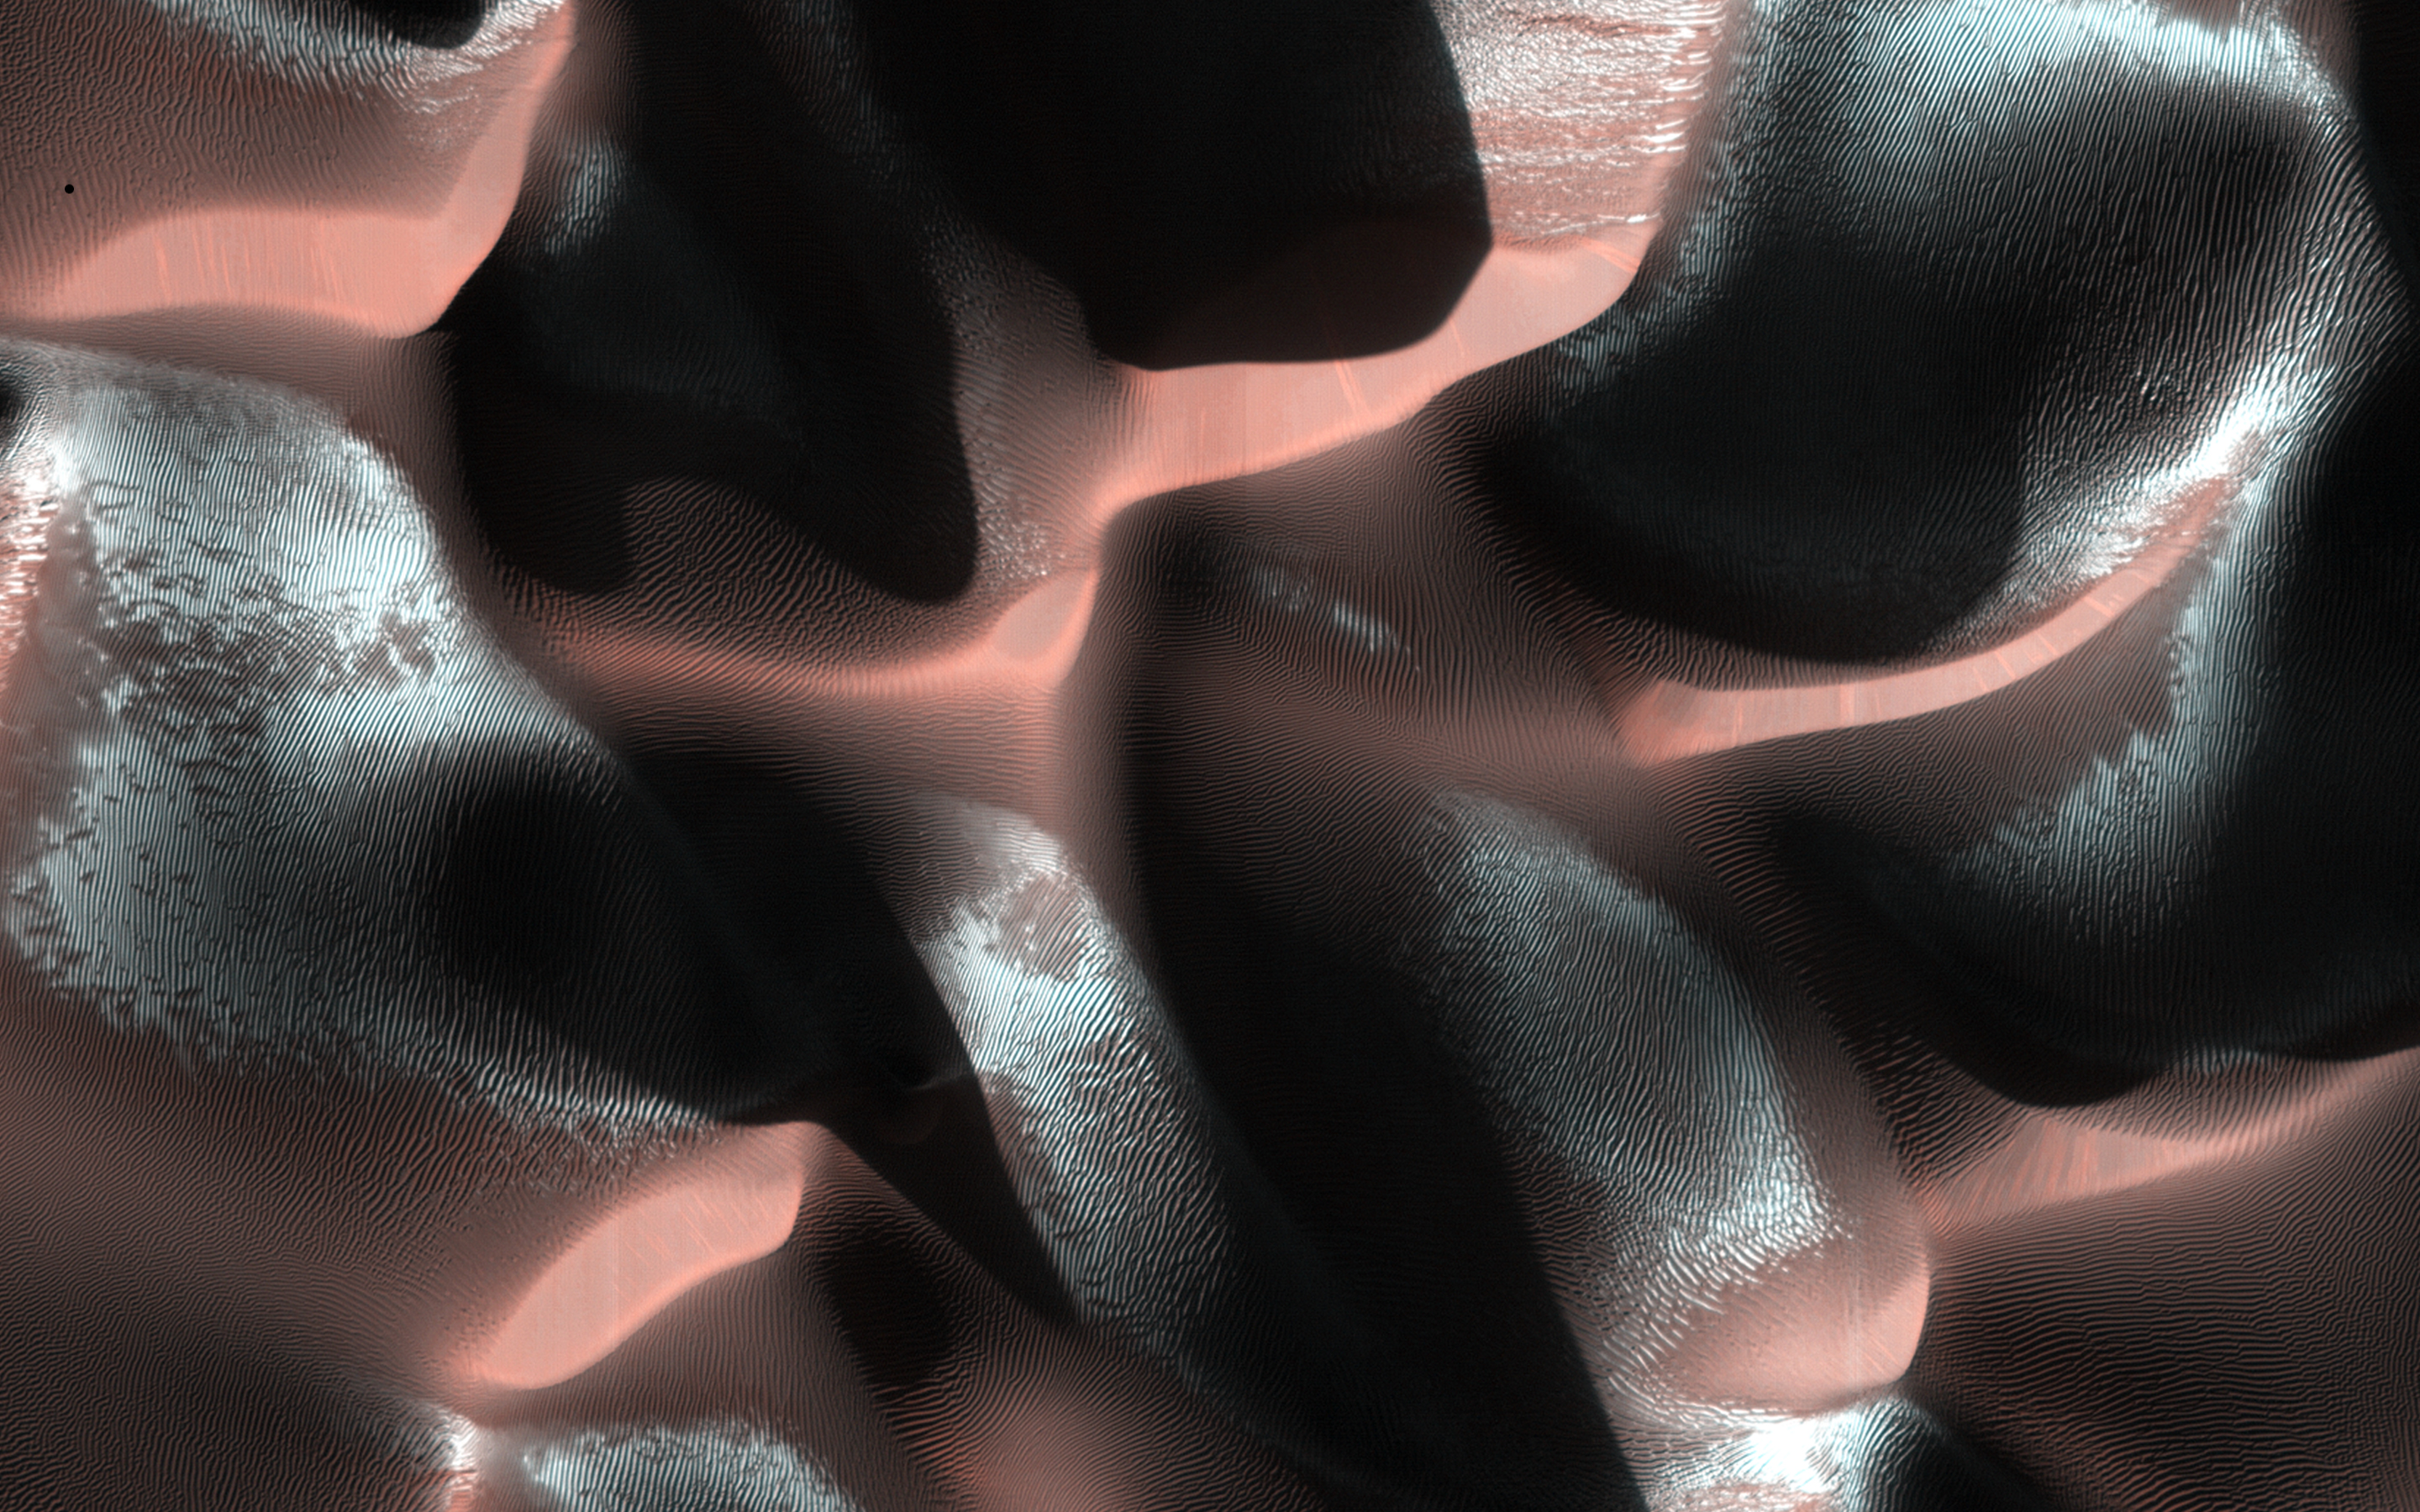

Dramatic Dune Destination

This image of a sand dune field in a Southern highlands crater was acquired when the Sun was just 5 degrees above the horizon. As a result, the image is mostly shadows, with sharply-delineated dune crests sticking up into the sunlight.

The especially bright patches — bluish in enhanced color — are due to seasonal frost that is accumulating as this hemisphere approaches winter.

HiRISE is one of six instruments on NASA’s Mars Reconnaissance Orbiter. The University of Arizona, Tucson, operates the orbiter’s HiRISE camera, which was built by Ball Aerospace & Technologies Corp., Boulder, Colo. NASA’s Jet Propulsion Laboratory, a division of the California Institute of Technology in Pasadena, manages the Mars Reconnaissance Orbiter Project for the NASA Science Mission Directorate, Washington.

Credit: NASA/JPL-Caltech/Univ. of Arizona